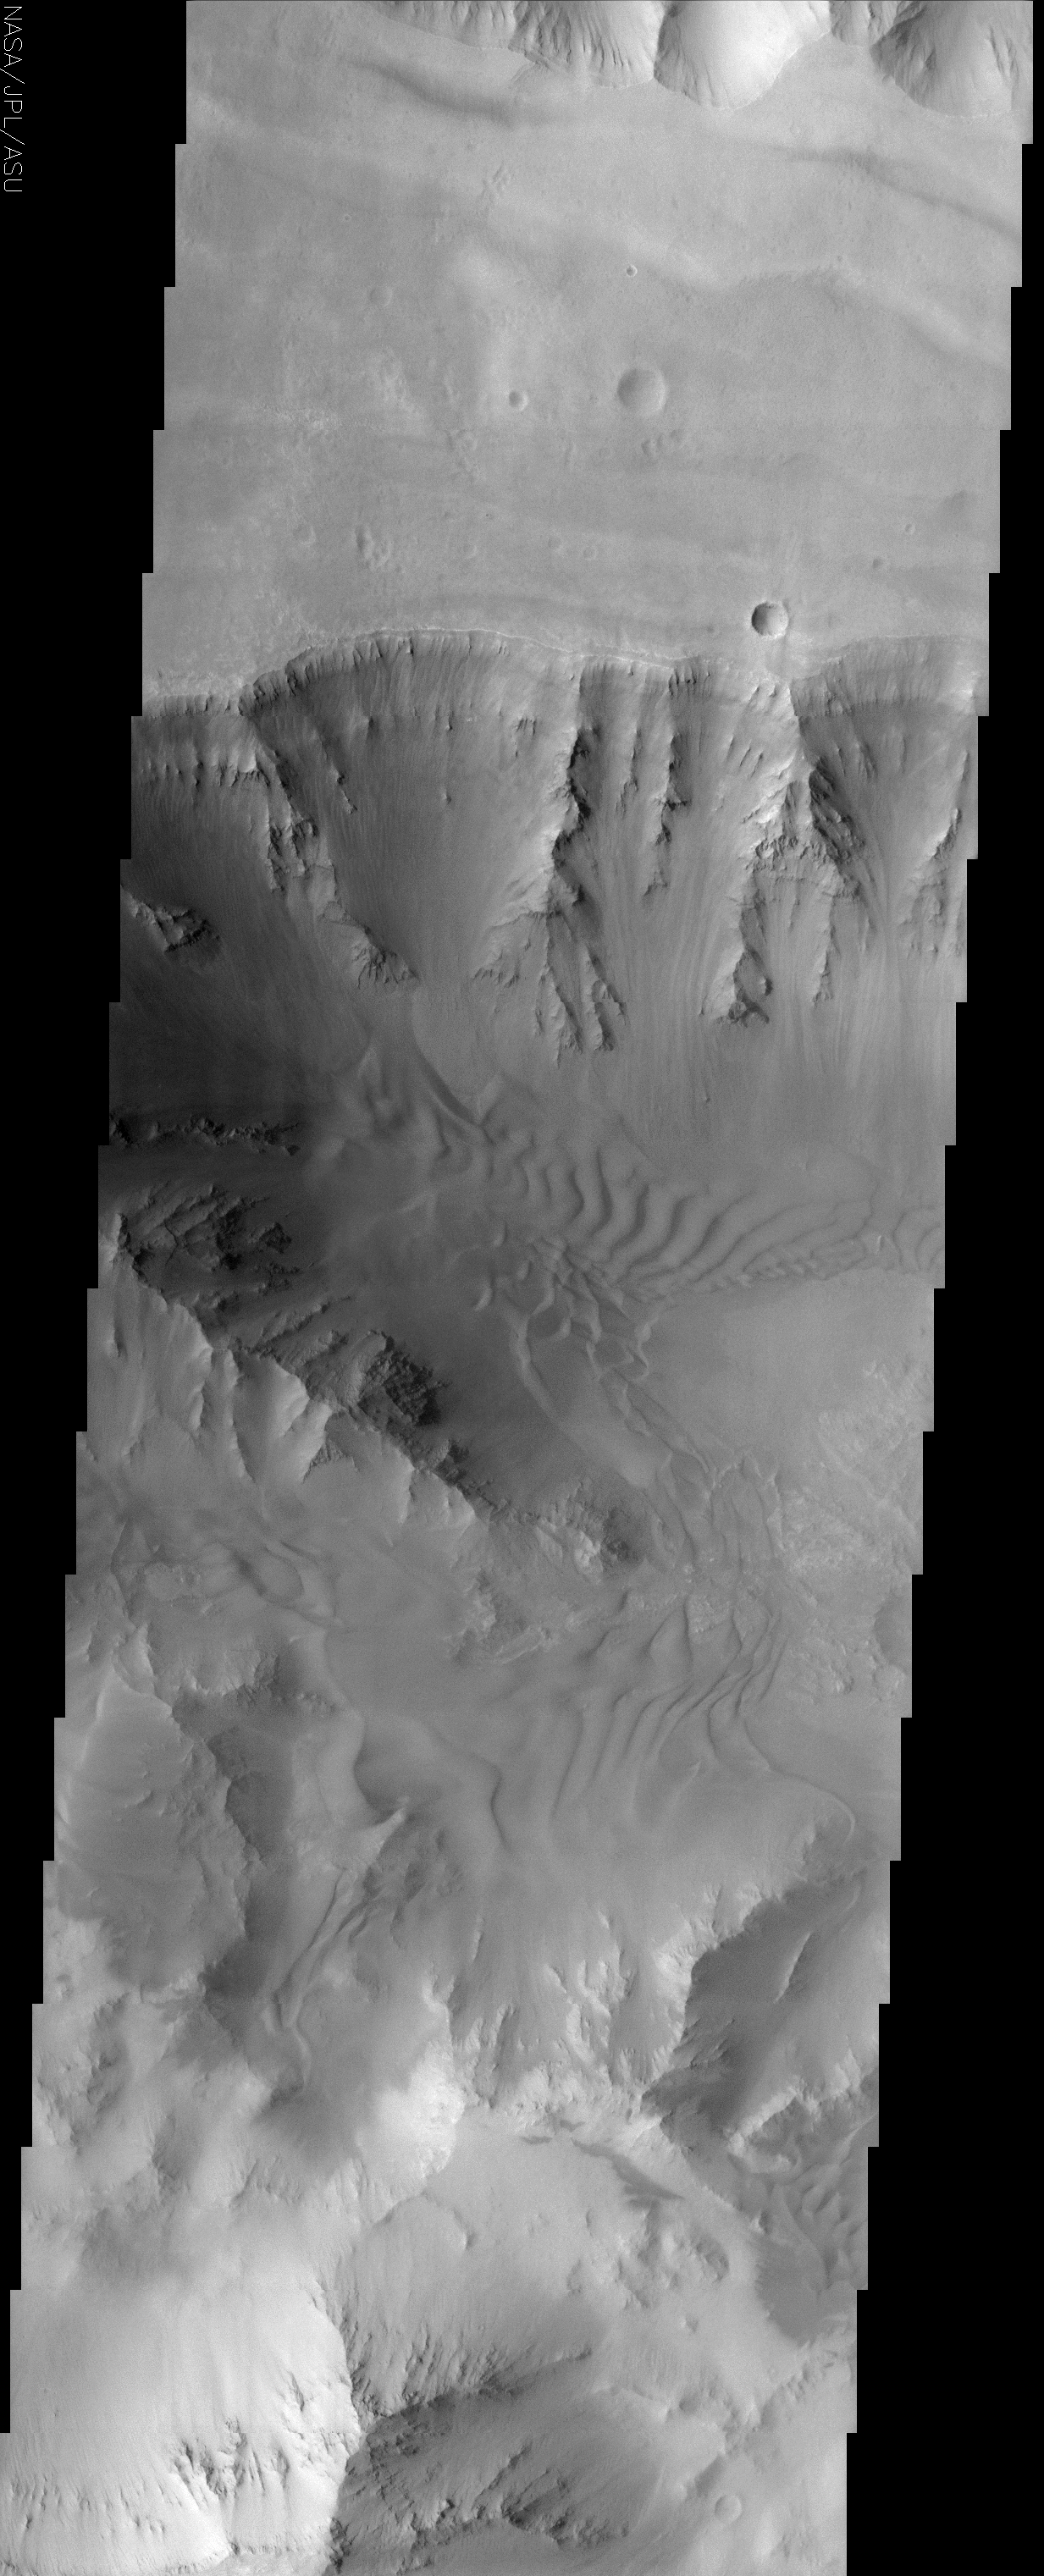

Coprates Chasma

(Released 21 June 2002)

The Science
This image covers a portion of Coprates Chasma, located near 15.5S, 57.8W, which is part of the Valles Marineris system of canyons that stretch for thousands of kilometers. This image displays clearly the contrast between bedrock, sand, and dust surfaces. The steepest slopes, such as on the canyon walls, appear to be free of the mantle of dust and sand that is nearly ubiquitous elsewhere in the image. Layering is clearly present in the bedrock unit, but it is not clear if that layering is due to sedimentary deposits or volcanic lava flows. Superimposed on the slopes is a mantle of dust in a manner that appears similar to snow covered mountains on Earth. This is because in both situations, fine-grained dry, particulate material is settling on a sloped surface. Collecting in the valleys and, in some cases, climbing up the slopes are several sand sheets. The amount of cover and the apparent thickness of these sands give some indication to the huge volume of material that is collected here. The orientation of the slip faces of the dunes in this image can be used to deduce the prevalent wind patterns in the region. In this case, the prevalent wind direction is towards the east but there are areas where the winds indicate a more complex system, perhaps indicating topographic control of the local winds.

The Story
The canyon walls of Coprates, the old name for the Persian River Ab-I-Diz, descend clearly at the top of this image, without being obscured by the dust that covers much of this region. Coprates Chasma is part of Valles Marineris, the largest canyon system in the solar system.

In addition to the hard bedrock and dust, sand dunes also appear on the floor of the canyon. They almost look as though they’ve been raked by a Zen gardener, but the eastward-blowing wind is really responsible for their rows. Scientists can tell the direction of the wind by looking at the slip faces of the dunes — that is, by identifying the steep, downward slope formed from loose, cascading sand. Some areas seem to have been formed by more complex wind patterns that may have emerged due to the topography of the area.

This region is, in fact, pretty complex. The sand in this area looks like it is thick and abundant. Not only has it collected in the valleys, it has also built up enough to begin to “climb up” the slopes. There is also layering in the bedrock, but who knows if this layering is made of deposits of “dirt” and rock or from lava. Finally, at the bottom of this image, dust-covered slopes appear like snow-covered mountain s on Earth. This similar look occurs because both dust and snow are fine-grained particles and cover the slopes in comparable ways.

Credit: NASA/JPL/Arizona State University